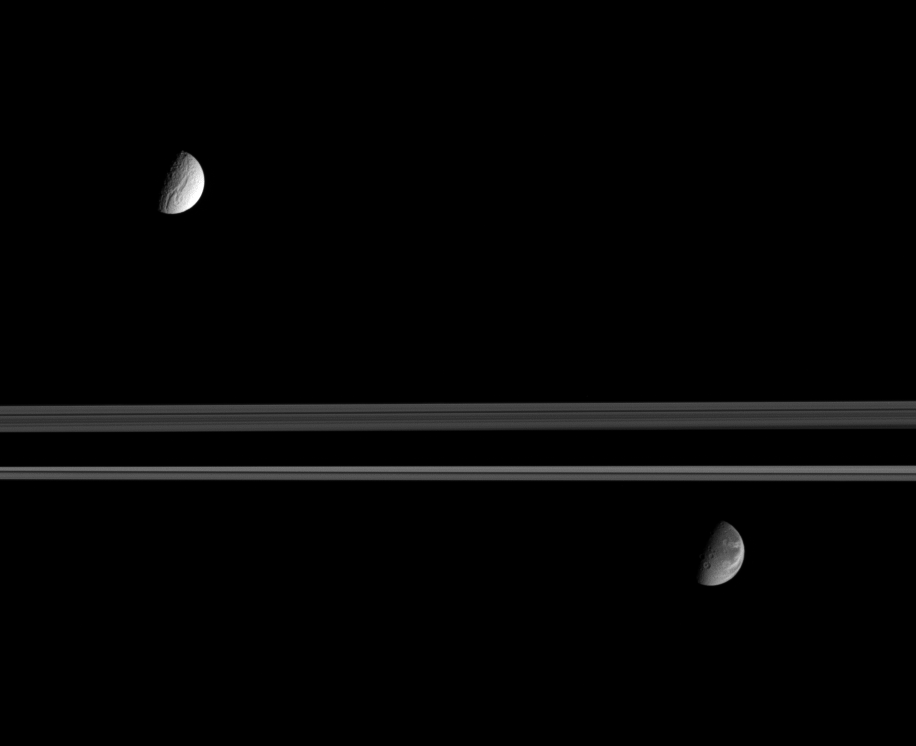

Moons with Separate Paths

Saturn’s expansive rings separate the moon’s Tethys (at the top) from Dione (at the bottom). Even in this distant view, it is easy to see that the moons’ surfaces, and likely their evolutionary histories, are very different.

Both moons are on the far side of the rings in this scene, which shows their Saturn-facing hemispheres (terrain centered on 0 degrees longitude). The dark shadow across the rings is cast by Saturn’s southern hemisphere.

The diameter of Tethys is 1,071 kilometers (665 miles) and the diameter of Dione is 1,126 kilometers (700 miles).

This image was taken in visible light with the Cassini spacecraft narrow-angle camera on Sept. 12, 2005, at a distance of approximately 2.4 million kilometers (1.5 million miles) from Saturn. The image scale is about 17 kilometers (11 miles) per pixel on the two moons.

The Cassini-Huygens mission is a cooperative project of NASA, the European Space Agency and the Italian Space Agency. The Jet Propulsion Laboratory, a division of the California Institute of Technology in Pasadena, manages the mission for NASA’s Science Mission Directorate, Washington, D.C. The Cassini orbiter and its two onboard cameras were designed, developed and assembled at JPL. The imaging operations center is based at the Space Science Institute in Boulder, Colo.

Credit: NASA/JPL/Space Science Institute